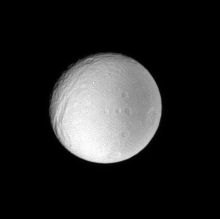

Ultraviolet Revelation

This low resolution view of Tethys provides scientists with useful information about the moon’s surface properties, regardless of the image’s small size.

The view, which was taken using an ultraviolet spectral filter, demonstrates that the eastern terrain seen here is less reflective than the west at the short wavelengths of light sampled here. This dramatic difference in brightness is not visible in images taken through other, longer wavelength filters from similar viewing geometries.

Scientists use images taken at various wavelengths, and at different viewing and lighting angles, to tease out details about the surfaces of Saturn’s moons.

This view looks toward the trailing hemisphere on the Saturn-facing side of Tethys (1,071 kilometers, or 665 miles across). North is up. Ithaca Chasma is seen here at left.

The image was taken with the Cassini spacecraft narrow-angle camera on Oct. 26, 2007 using a spectral filter sensitive to wavelengths of ultraviolet light centered at 338 nanometers. The view was obtained at a distance of approximately 1.6 million kilometers (972,000 miles) from Tethys and at a Sun-Tethys-spacecraft, or phase, angle of 16 degrees. Image scale is 9 kilometers (6 miles) per pixel.

The Cassini-Huygens mission is a cooperative project of NASA, the European Space Agency and the Italian Space Agency. The Jet Propulsion Laboratory, a division of the California Institute of Technology in Pasadena, manages the mission for NASA’s Science Mission Directorate, Washington, D.C. The Cassini orbiter and its two onboard cameras were designed, developed and assembled at JPL. The imaging operations center is based at the Space Science Institute in Boulder, Colo.

Credit: NASA/JPL/Space Science Institute